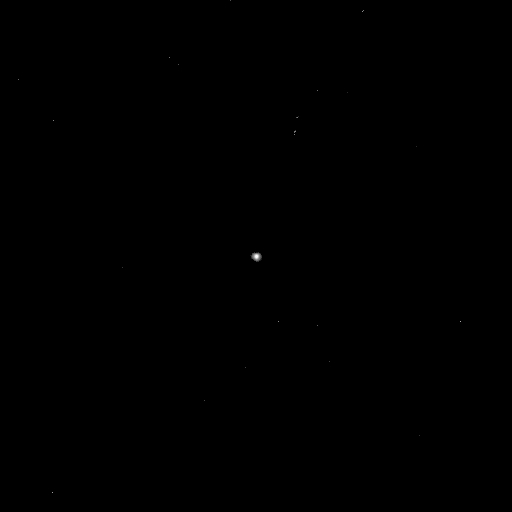

Impactor Eyes Comet Target

Comet Tempel 1 as seen by the Deep Impact impactor targeting sensor at 7:44 Universal Time, July 3, 2005. This image was taken 1 hour and 37 minutes after the impactor was released from the flyby craft and is displayed on a logarithmic scale. The impactor was 808,478 kilometers (502,388 miles) away from the comet when the image was taken.

Credit: NASA/JPL-Caltech/UMD